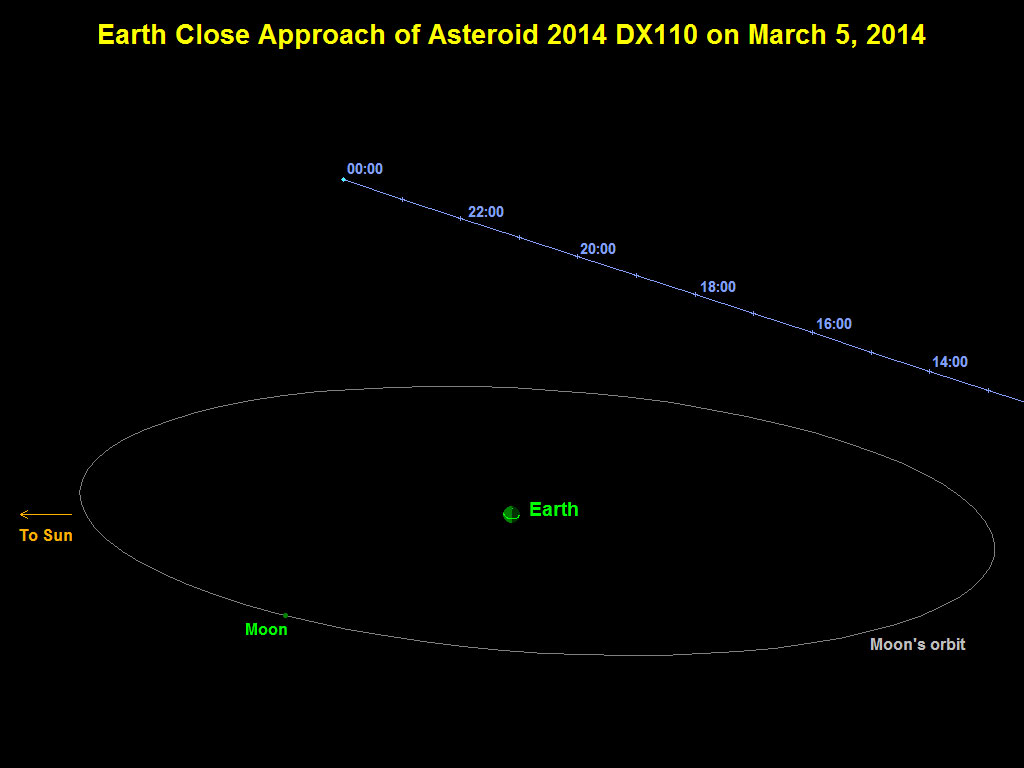

Asteroid 2014 DX110 Flyby of Earth on March 5, 2014

This graphic depicts the passage of asteroid 2014 DX110 past Earth on March 5, 2014. The asteroid’s closest approach was at a distance equivalent to about nine-tenths of the distance between Earth and the moon. Times indicated on the graphic are Universal Time. A time near closest approach, 2200 Universal Time, is 2 p.m. PST.

NASA detects, tracks and characterizes asteroids and comets using both ground- and space-based telescopes. The Near-Earth Object Observations Program, commonly called “Spaceguard,” discovers these objects, characterizes a subset of them and identifies their close approaches to determine if any could be potentially hazardous to our planet.

NASA’s Jet Propulsion Laboratory, Pasadena, Calif., manages the Near-Earth Object Program Office for NASA’s Science Mission Directorate in Washington. JPL is a division of the California Institute of Technology in Pasadena.

Credit: NASA/JPL-Caltech